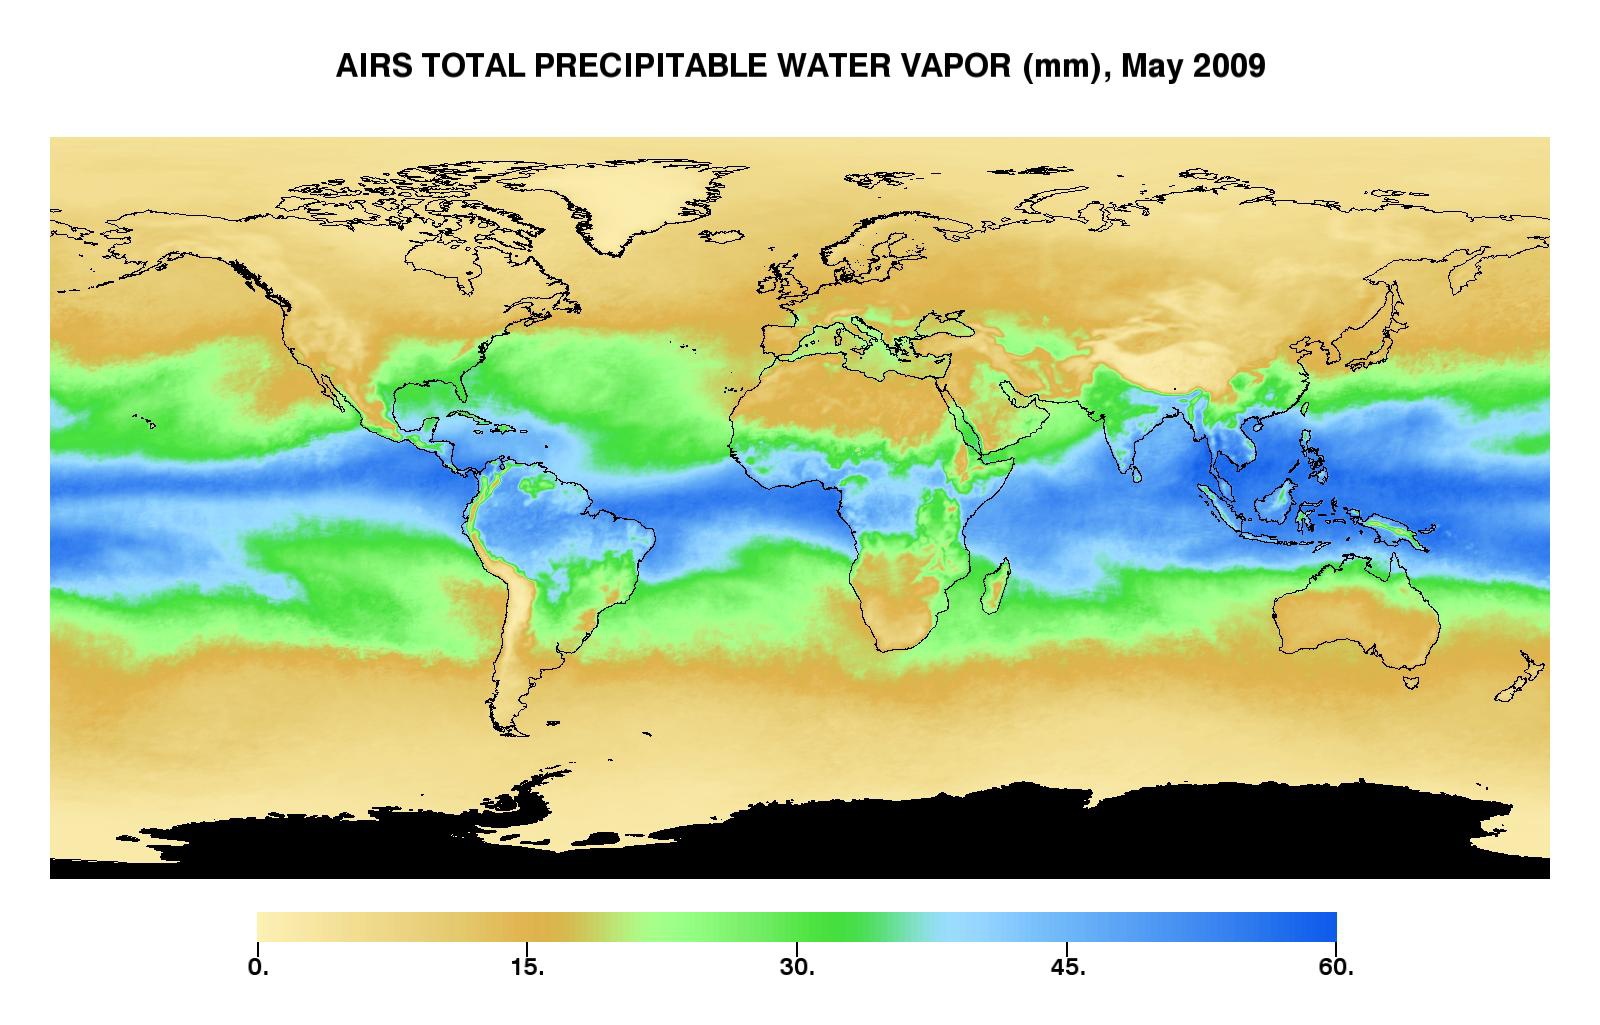

Global Total Precipitable Water Vapor for May 2009

This image represents the total precipitable water vapor for May, 2009 as observed by AIRS, the Atmospheric Infrared Sounder (AIRS) on NASA’s Aqua satellite. It shows the total amount of water vapor present in the atmospheric column above each point of the Earth’s surface. If all the water vapor in the column were forced to fall as rain, the depth of the resulting puddle on the surface at that point is equal to the value shown on the map. Fifty millimeters is about 2 inches. The water vapor measured above the Antarctic is not shown (black color), since the elevation there is generally very high and the water vapor content extremely low—so low that the color scale would have to be “stretched” to show any details, which would reduce the details for the rest of the globe.

The large area of maximum water vapor in the neighborhood of the equator is the Intertropical Convergence Zone or ITCZ, a region of strong convection and powerful thunderstorms. It is particularly intense in a region around the Philippines and Indonesia called the warm pool. The air’s ability to contain moisture Is related to its temperature—the higher the air temperature, the more moisture can be contained before it must condense and fall out as rain. This image confirms that, as one would expect, the greatest amounts of moisture occur in the tropics. At extremely cold temperatures the atmosphere can hold very little water vapor, which is reflected by the strong correspondence between light brown dry areas of this map and cold areas in temperature maps. Very low precipitable water vapor occurs because the air is dry, such as over deserts. But because of the temperature relationship, most of the “column water vapor” is contained in the lowest portion of the atmosphere, and when a high mountain makes it impossible to measure down to sea level, the total is much smaller. Mountain regions therefore appear to be abnormally dry. That is sometimes true but not always – sometimes it just reflects the fact that the “measurement column” has been cut off by the mountain.

About AIRS
The Atmospheric Infrared Sounder, AIRS, in conjunction with the Advanced Microwave Sounding Unit, AMSU, senses emitted infrared and microwave radiation from Earth to provide a three-dimensional look at Earth’s weather and climate. Working in tandem, the two instruments make simultaneous observations all the way down to Earth’s surface, even in the presence of heavy clouds. With more than 2,000 channels sensing different regions of the atmosphere, the system creates a global, three-dimensional map of atmospheric temperature and humidity, cloud amounts and heights, greenhouse gas concentrations, and many other atmospheric phenomena. Launched into Earth orbit in 2002, the AIRS and AMSU instruments fly onboard NASA’s Aqua spacecraft and are managed by NASA’s Jet Propulsion Laboratory in Pasadena, Calif., under contract to NASA. JPL is a division of the California Institute of Technology in Pasadena.

Credit: NASA/JPL